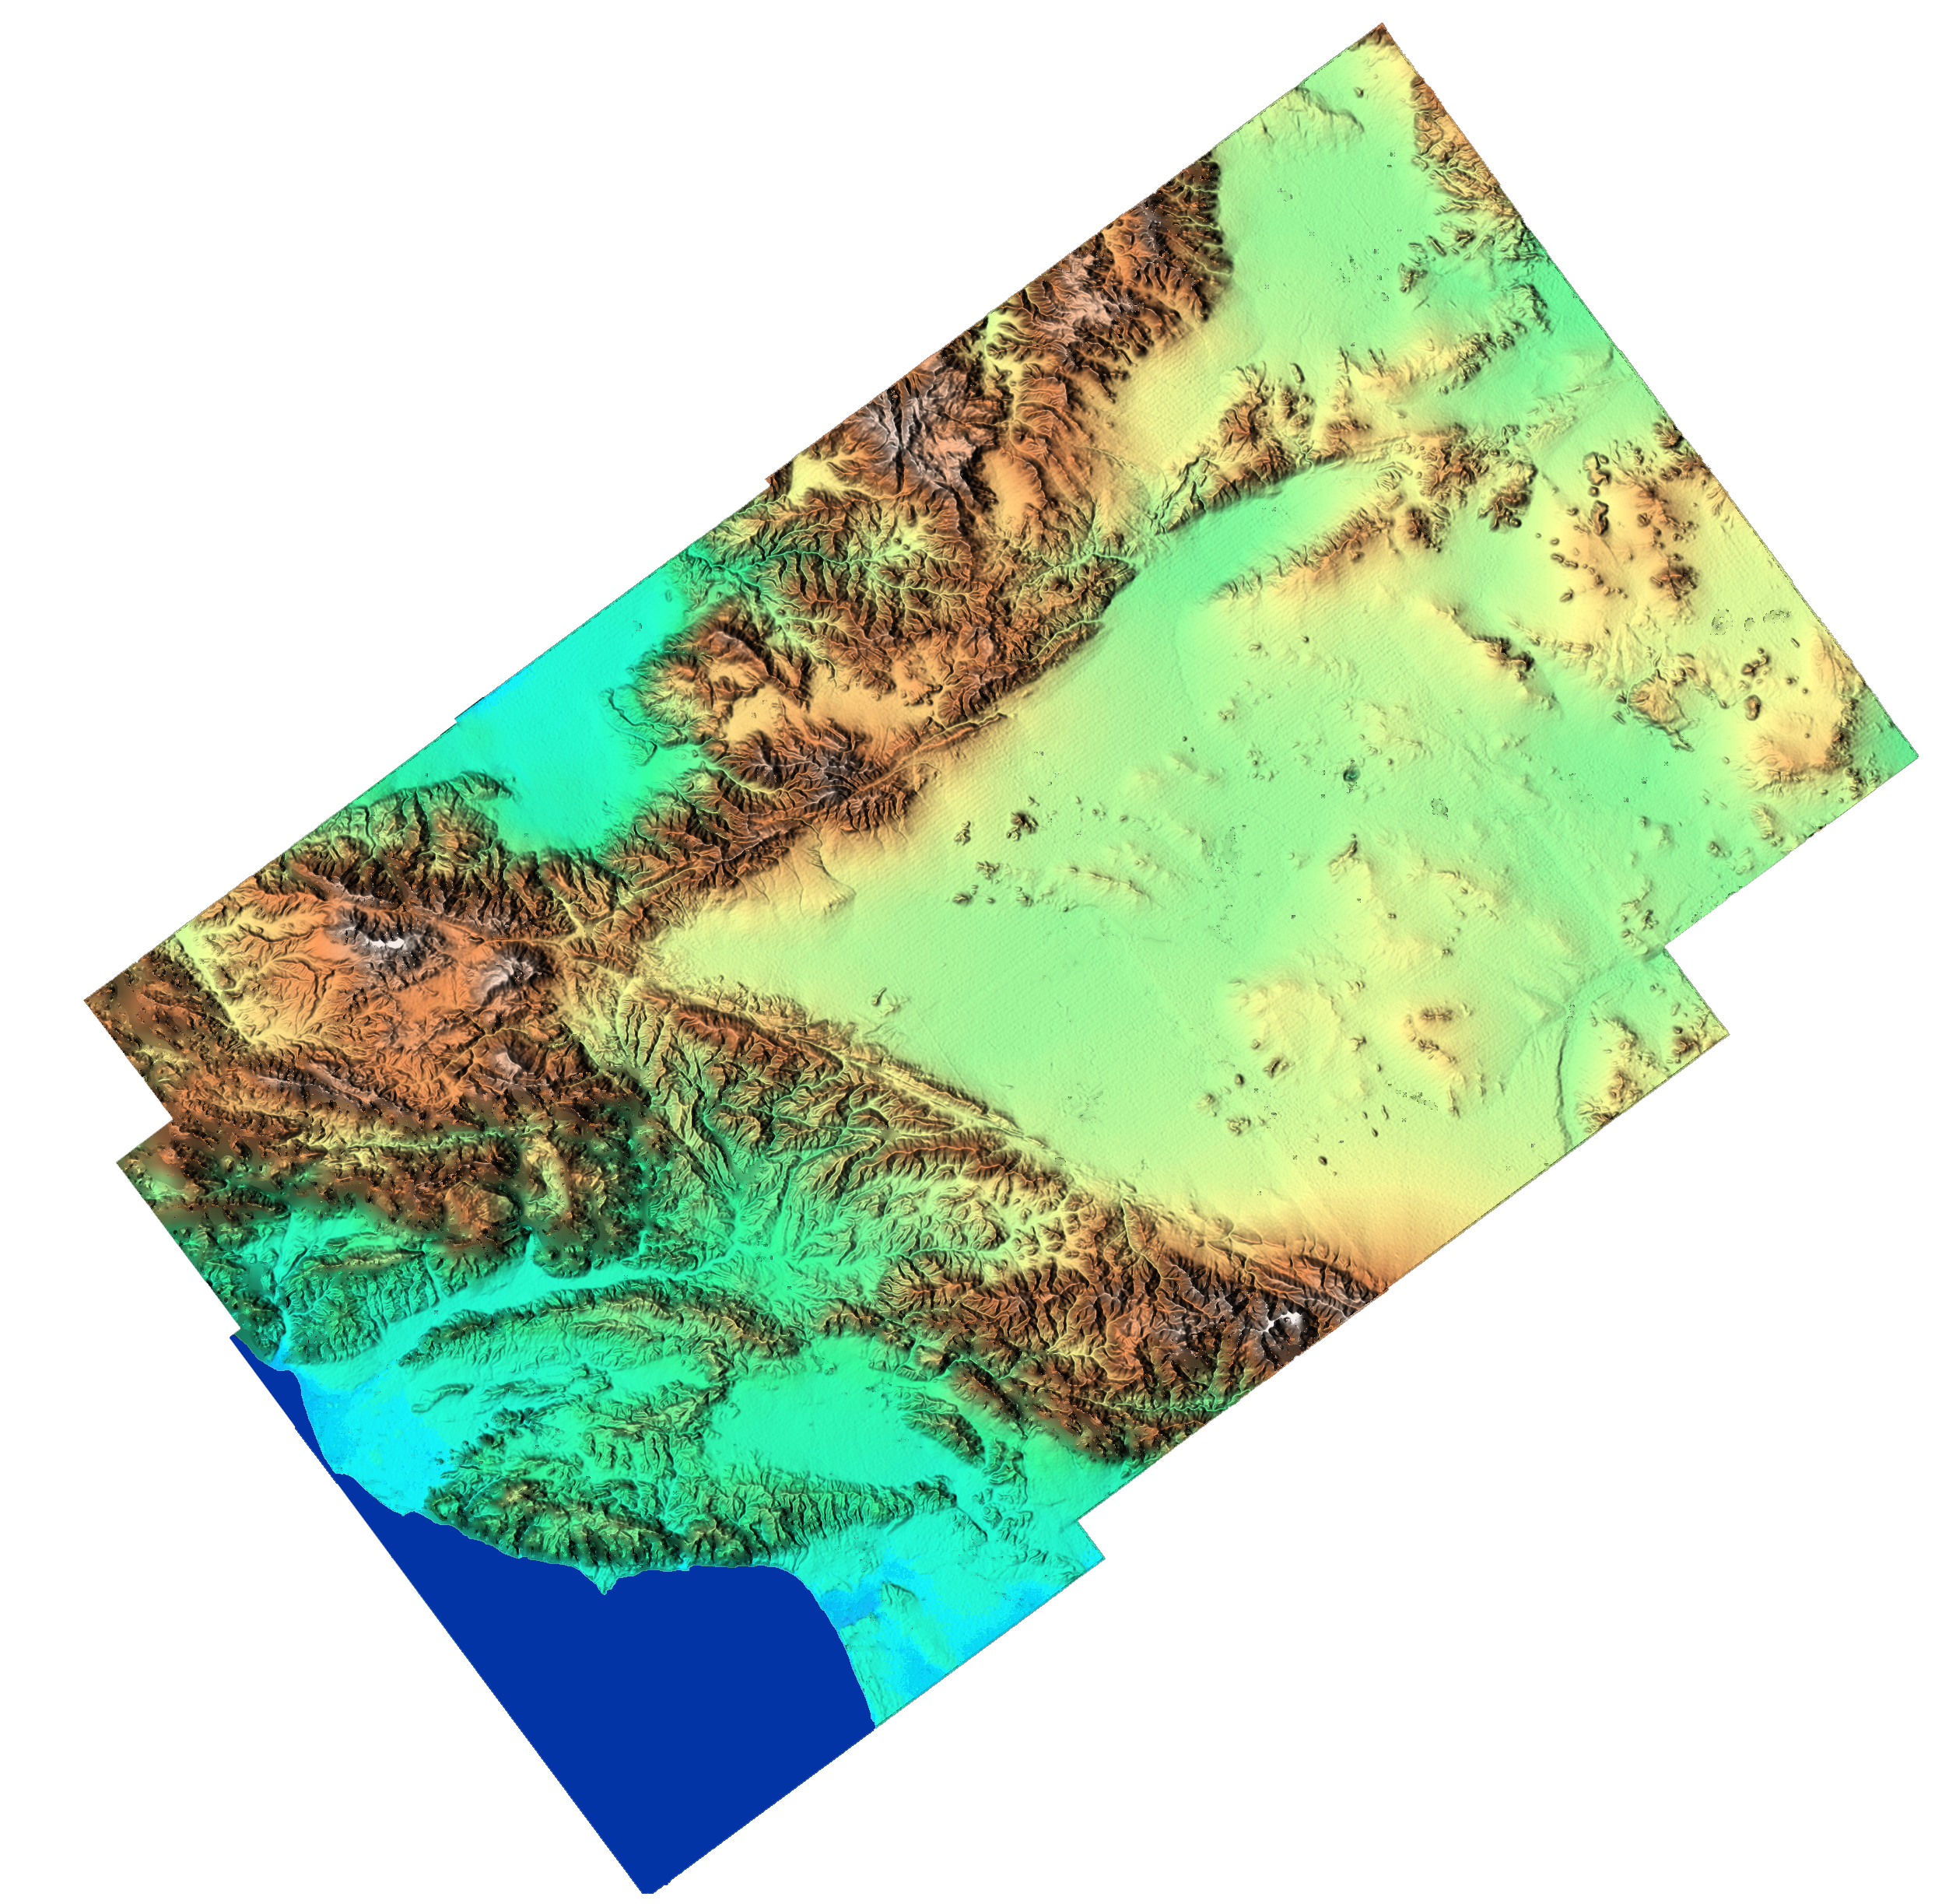

Southern California Shaded Relief, Color as Height

“From the desert to the mountains to the sea,” this image shows in striking detail the varied topography of Southern California. The data, which cover an area one and a half times the size of New Jersey, were acquired in 15 seconds by the Shuttle Radar Topography Mission (SRTM). The large V-shape across the center of the image is the intersection of the mountains uplifted along two major faults. The San Andreas Fault is the lower part of the “V” and the Garlock Fault is the upper part. Between the faults is the western Mojave Desert, including the alternate landing site for the Shuttle at Edwards Air Force Base, near the center of the image. The Pacific Coast appears in the lower left of the image, from Oxnard at the left center edge, curving southeast to Los Angeles. The flat blue area along the top is the southern end of California’s Central Valley. Along the right edge of the image is NASA’s Goldstone Deep Space Tracking Station. Scientists will use data like these to study a broad range of topics, including ecology, the environment, geology, as well as to make assessments of seismic, flood, and wildfire hazards.

This shaded relief image was generated using topographic data from the Shuttle Radar Topography Mission. A computer-generated artificial light source illuminates the elevation data to produce a pattern of light and shadows. Slopes facing the light appear bright, while those facing away are shaded. On flatter surfaces, the pattern of light and shadows can reveal subtle features in the terrain. Colors show the elevation as measured by SRTM. Colors range from blue at the lowest elevations to white at the highest elevations. This image contains about 3000 meters (10,000 feet) of total relief. White speckles on the face of some of the mountains are holes in the data caused by steep terrain. These will be filled using coverage from an intersecting pass.

The Shuttle Radar Topography Mission (SRTM), launched on February 11, 2000, uses the same radar instrument that comprised the Spaceborne Imaging Radar-C/X-Band Synthetic Aperture Radar (SIR-C/X-SAR) that flew twice on the Space Shuttle Endeavour in 1994. The mission is designed to collect three-dimensional measurements of the Earth’s surface. To collect the 3-D data, engineers added a 60-meter-long (200-foot) mast, an additional C-band imaging antenna and improved tracking and navigation devices. The mission is a cooperative project between the National Aeronautics and Space Administration (NASA), the National Imagery and Mapping Agency (NIMA) and the German (DLR) and Italian (ASI) space agencies. It is managed by NASA’s Jet Propulsion Laboratory, Pasadena, CA, for NASA’s Earth Science Enterprise, Washington, DC.

Size: 250 km (155 miles) x 150 km (93 miles)
Location: 34.8 deg. North lat., 118.0 deg. West lon.
Orientation: North at top
Original Data Resolution: 30 meters (99 feet)
Date Acquired: February 16, 2000

Credit: NASA/JPL/NIMA